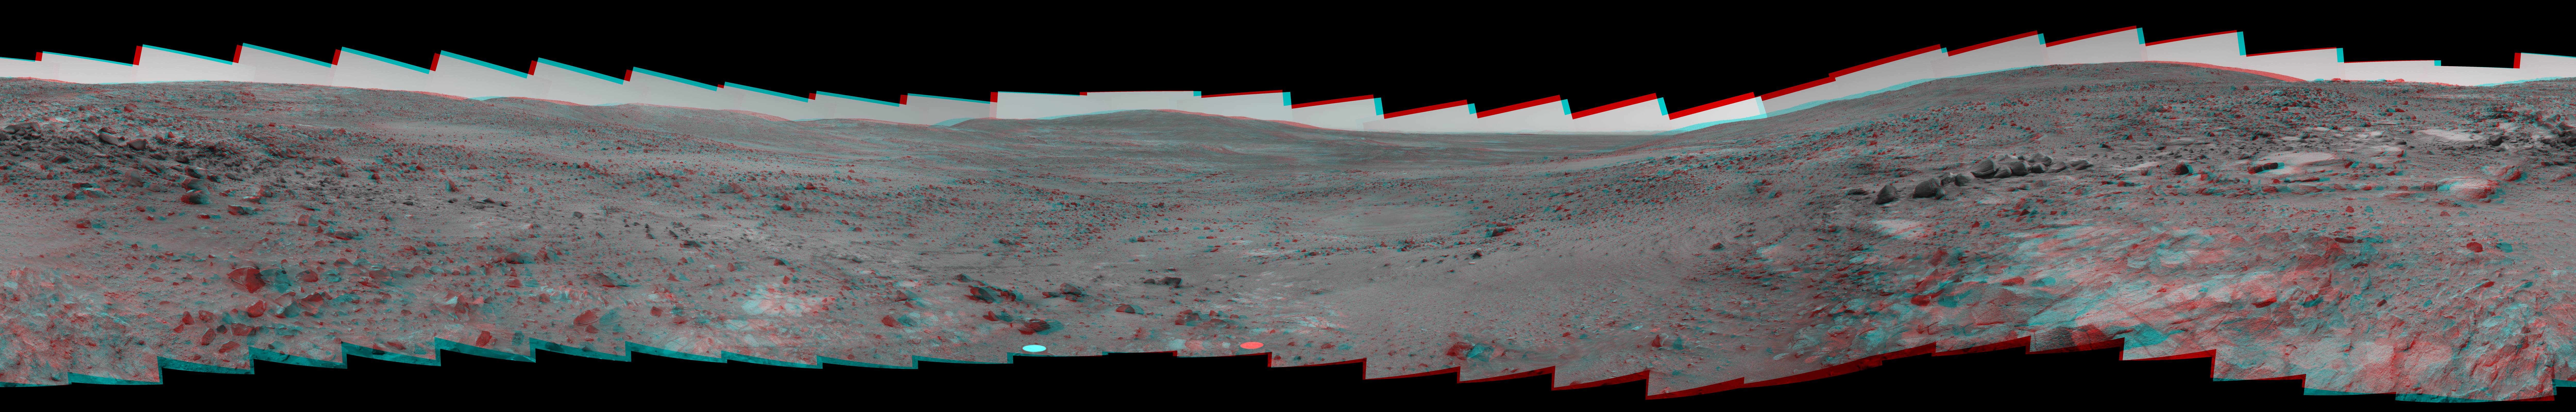

Stereo Version of Spirit’s ‘Seminole’ Panorama

NASA’s Mars Exploration Rover Spirit used its panoramic camera (Pancam) to record a 360-degree vista, dubbed the “Seminole” panorama, from partway down the south side of “Husband Hill” in November 2005. This view is a stereo anaglyph of the Seminole panorama, showing it in three dimensions to viewers using red-blue stereo glasses.

The images combined into this anaglyph were taken through the Pancam’s infrared L2 and R2 filters during Spirit’s 672nd through 677th Martian days (Nov. 23 through Nov. 28, 2005). Geometric and brightness adjustments have been applied. The view is presented in a cylindrical-perspective projection with rover tilt removed.

For additional information about the Seminole panorama, see PIA03640.

Credit: NASA/JPL/Cornell